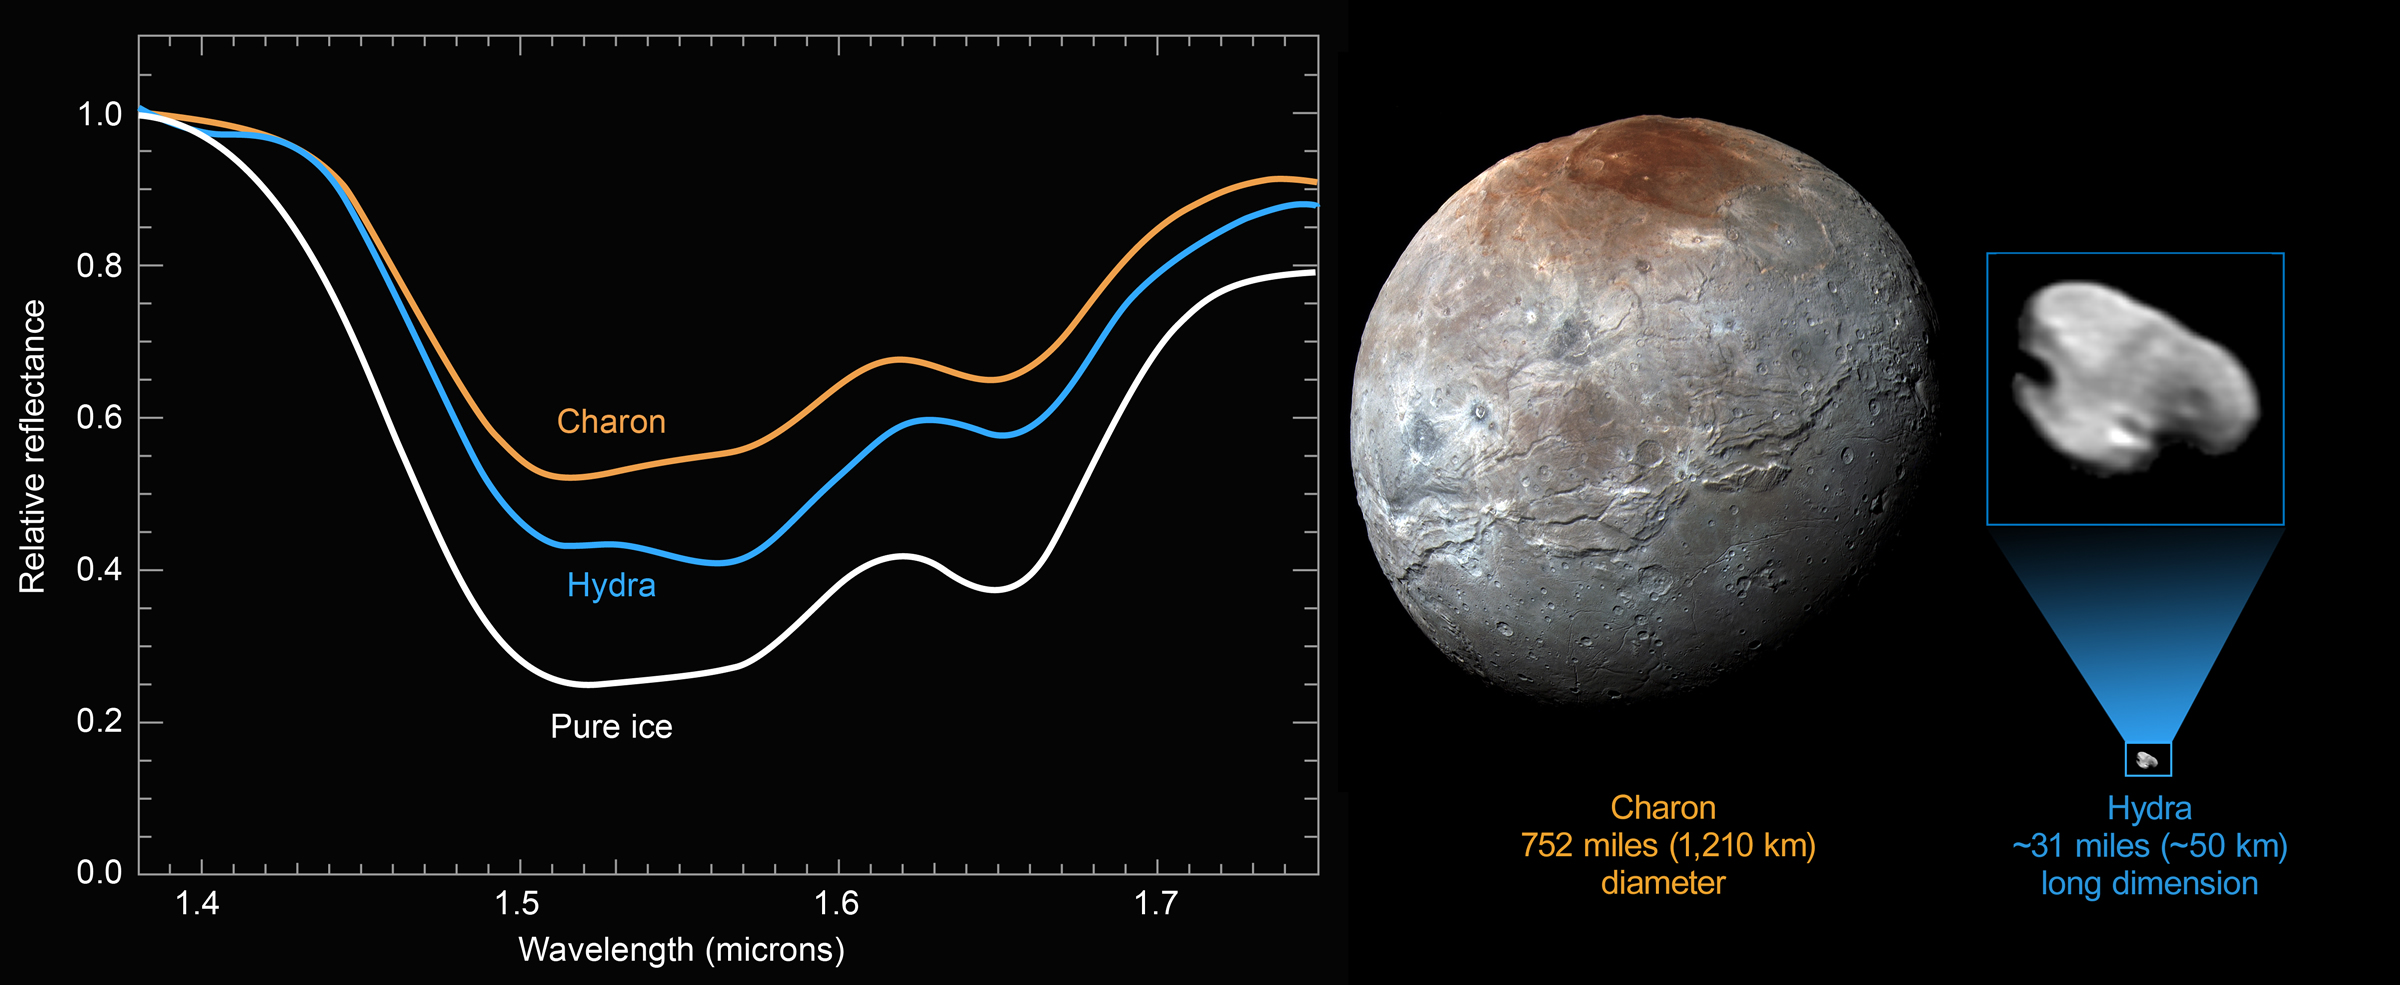

Icy Hydra

The surface of Hydra, Pluto’s outermost small moon, is dominated by nearly pristine water ice — confirming hints that scientists picked up in New Horizons images showing Hydra’s highly reflective surface (PIA19847).

This compositional data (infrared spectra) was gathered with the Ralph/Linear Etalon Imaging Spectral Array (LEISA) instrument on July 14, 2015, from a distance of 150,000 miles (240,000 kilometers). It shows the unmistakable signature of crystalline water ice: a broad absorption from 1.50 to 1.60 microns and a narrower water-ice spectral feature at 1.65 microns.

The Hydra spectrum is similar to that of Pluto’s largest moon, Charon, which is also dominated by crystalline water ice. But Hydra’s water-ice absorption bands are even deeper than Charon’s, suggesting that ice grains on Hydra’s surface are larger or reflect more light at certain angles than the grains on Charon. Hydra is thought to have formed in an icy debris disk produced when water-rich mantles were stripped from the two bodies that collided to form the Pluto-Charon binary some 4 billion years ago. Hydra’s deep water bands and high reflectance imply relatively little contamination by darker material that has accumulated on Charon’s surface over the past 4 billion years.

Why does Hydra’s ice seem to be cleaner than Charon’s? One theory is that micrometeorite impacts continually refresh the surface of Hydra by blasting off contaminants. This process would have been ineffective on the much larger Charon, whose much stronger gravity retains any debris created by these impacts.

The Johns Hopkins University Applied Physics Laboratory in Laurel, Maryland, designed, built, and operates the New Horizons spacecraft, and manages the mission for NASA’s Science Mission Directorate. The Southwest Research Institute, based in San Antonio, leads the science team, payload operations and encounter science planning. New Horizons is part of the New Frontiers Program managed by NASA’s Marshall Space Flight Center in Huntsville, Alabama.

Credit: NASA/Johns Hopkins University Applied Physics Laboratory/Southwest Research Institute